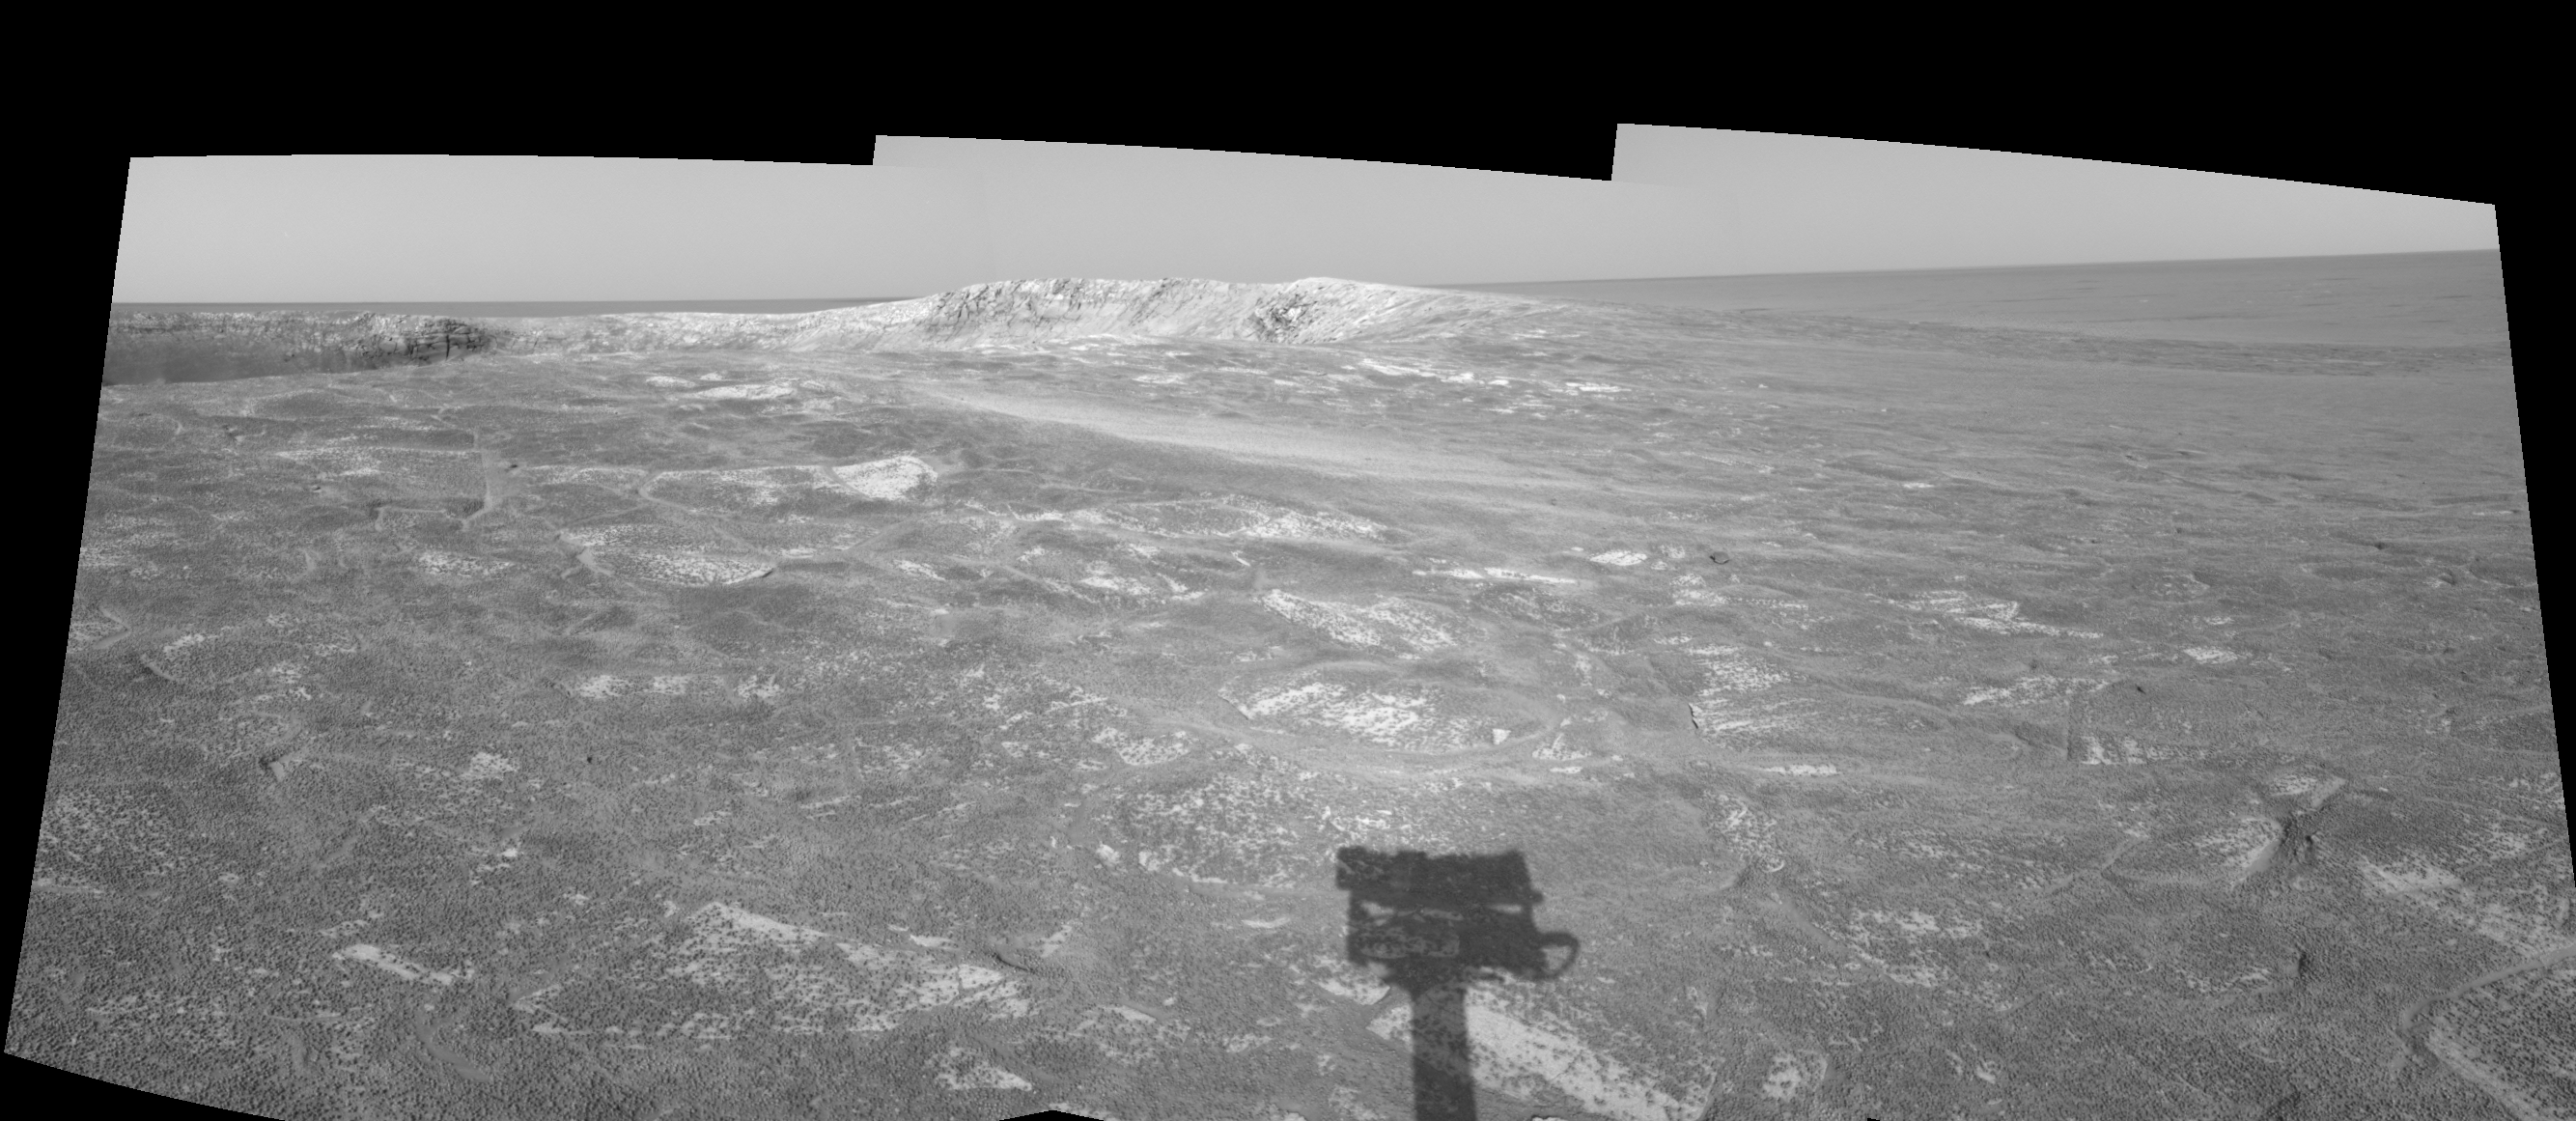

Looking at ‘Endurance’ on Sol 108 (left eye)

This left eye in a stereo pair of views presented in a cylindrical-perspective projection was created from three navigation camera frames that NASA’s Mars Exploration Rover Opportunity acquired at about 4:05 p.m., local solar time on Mars, on sol 108, May 13, 2004. Opportunity is sitting along the rim of “Endurance Crater.” NASA has not yet determined whether Opportunity will venture inside the crater, which is about 130 meters (about 430 feet) in diameter.

See PIA05961 for 3-D view and PIA05963 for right eye view of this left eye cylindrical-perspective projection.

Credit: NASA/JPL